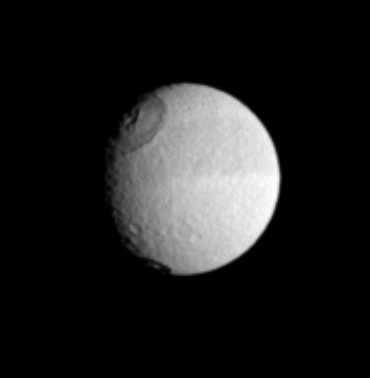

With the Band

Saturn’s moon Tethys displays its distinctive dark equatorial band here, along with two sizeable impact craters in the west. The larger crater to the north is Odysseus, which has a diameter (450 kilometers or 280 miles across) that is a substantial fraction of the moon’s width. Tethys is 1,071 kilometers (665 miles) across.

Several moons in the outer solar system have large impact features like Odysseus, and scientists are interested in learning how such powerful impacts have altered the moons’ surfaces.

The image was taken in visible light with the Cassini spacecraft narrow-angle camera on July 10, 2005, at a distance of approximately 1.8 million kilometers (1.1 million miles) from Tethys. The image scale is 11 kilometers (7 miles) per pixel. The image has been magnified by a factor of two to aid visibility.

The Cassini-Huygens mission is a cooperative project of NASA, the European Space Agency and the Italian Space Agency. The Jet Propulsion Laboratory, a division of the California Institute of Technology in Pasadena, manages the mission for NASA’s Science Mission Directorate, Washington, D.C. The Cassini orbiter and its two onboard cameras were designed, developed and assembled at JPL. The imaging team is based at the Space Science Institute, Boulder, Colo.

Credit: NASA/JPL/Space Science Institute